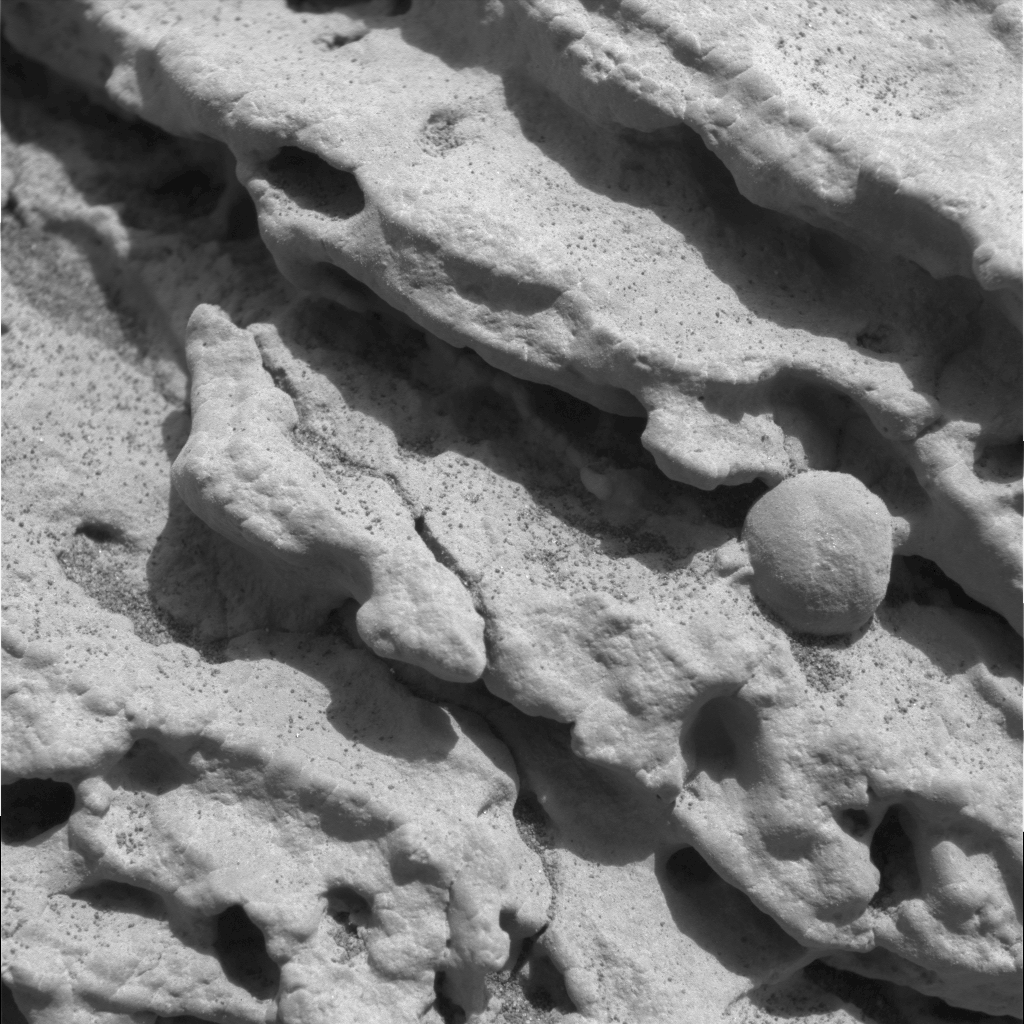

Mars Rock Formation Poses Mystery

This sharp, close-up image taken by the microscopic imager on the Mars Exploration Rover Opportunity’s instrument deployment device, or “arm,” shows a rock target dubbed “Robert E,” located on the rock outcrop at Meridiani Planum, Mars. Scientists are studying this area for clues about the rock outcrop’s composition. This image measures 3 centimeters (1.2 inches) across and was taken on the 15th day of Opportunity’s journey (Feb. 8, 2004).

Credit: NASA/JPL/Cornell/US Geological Survey